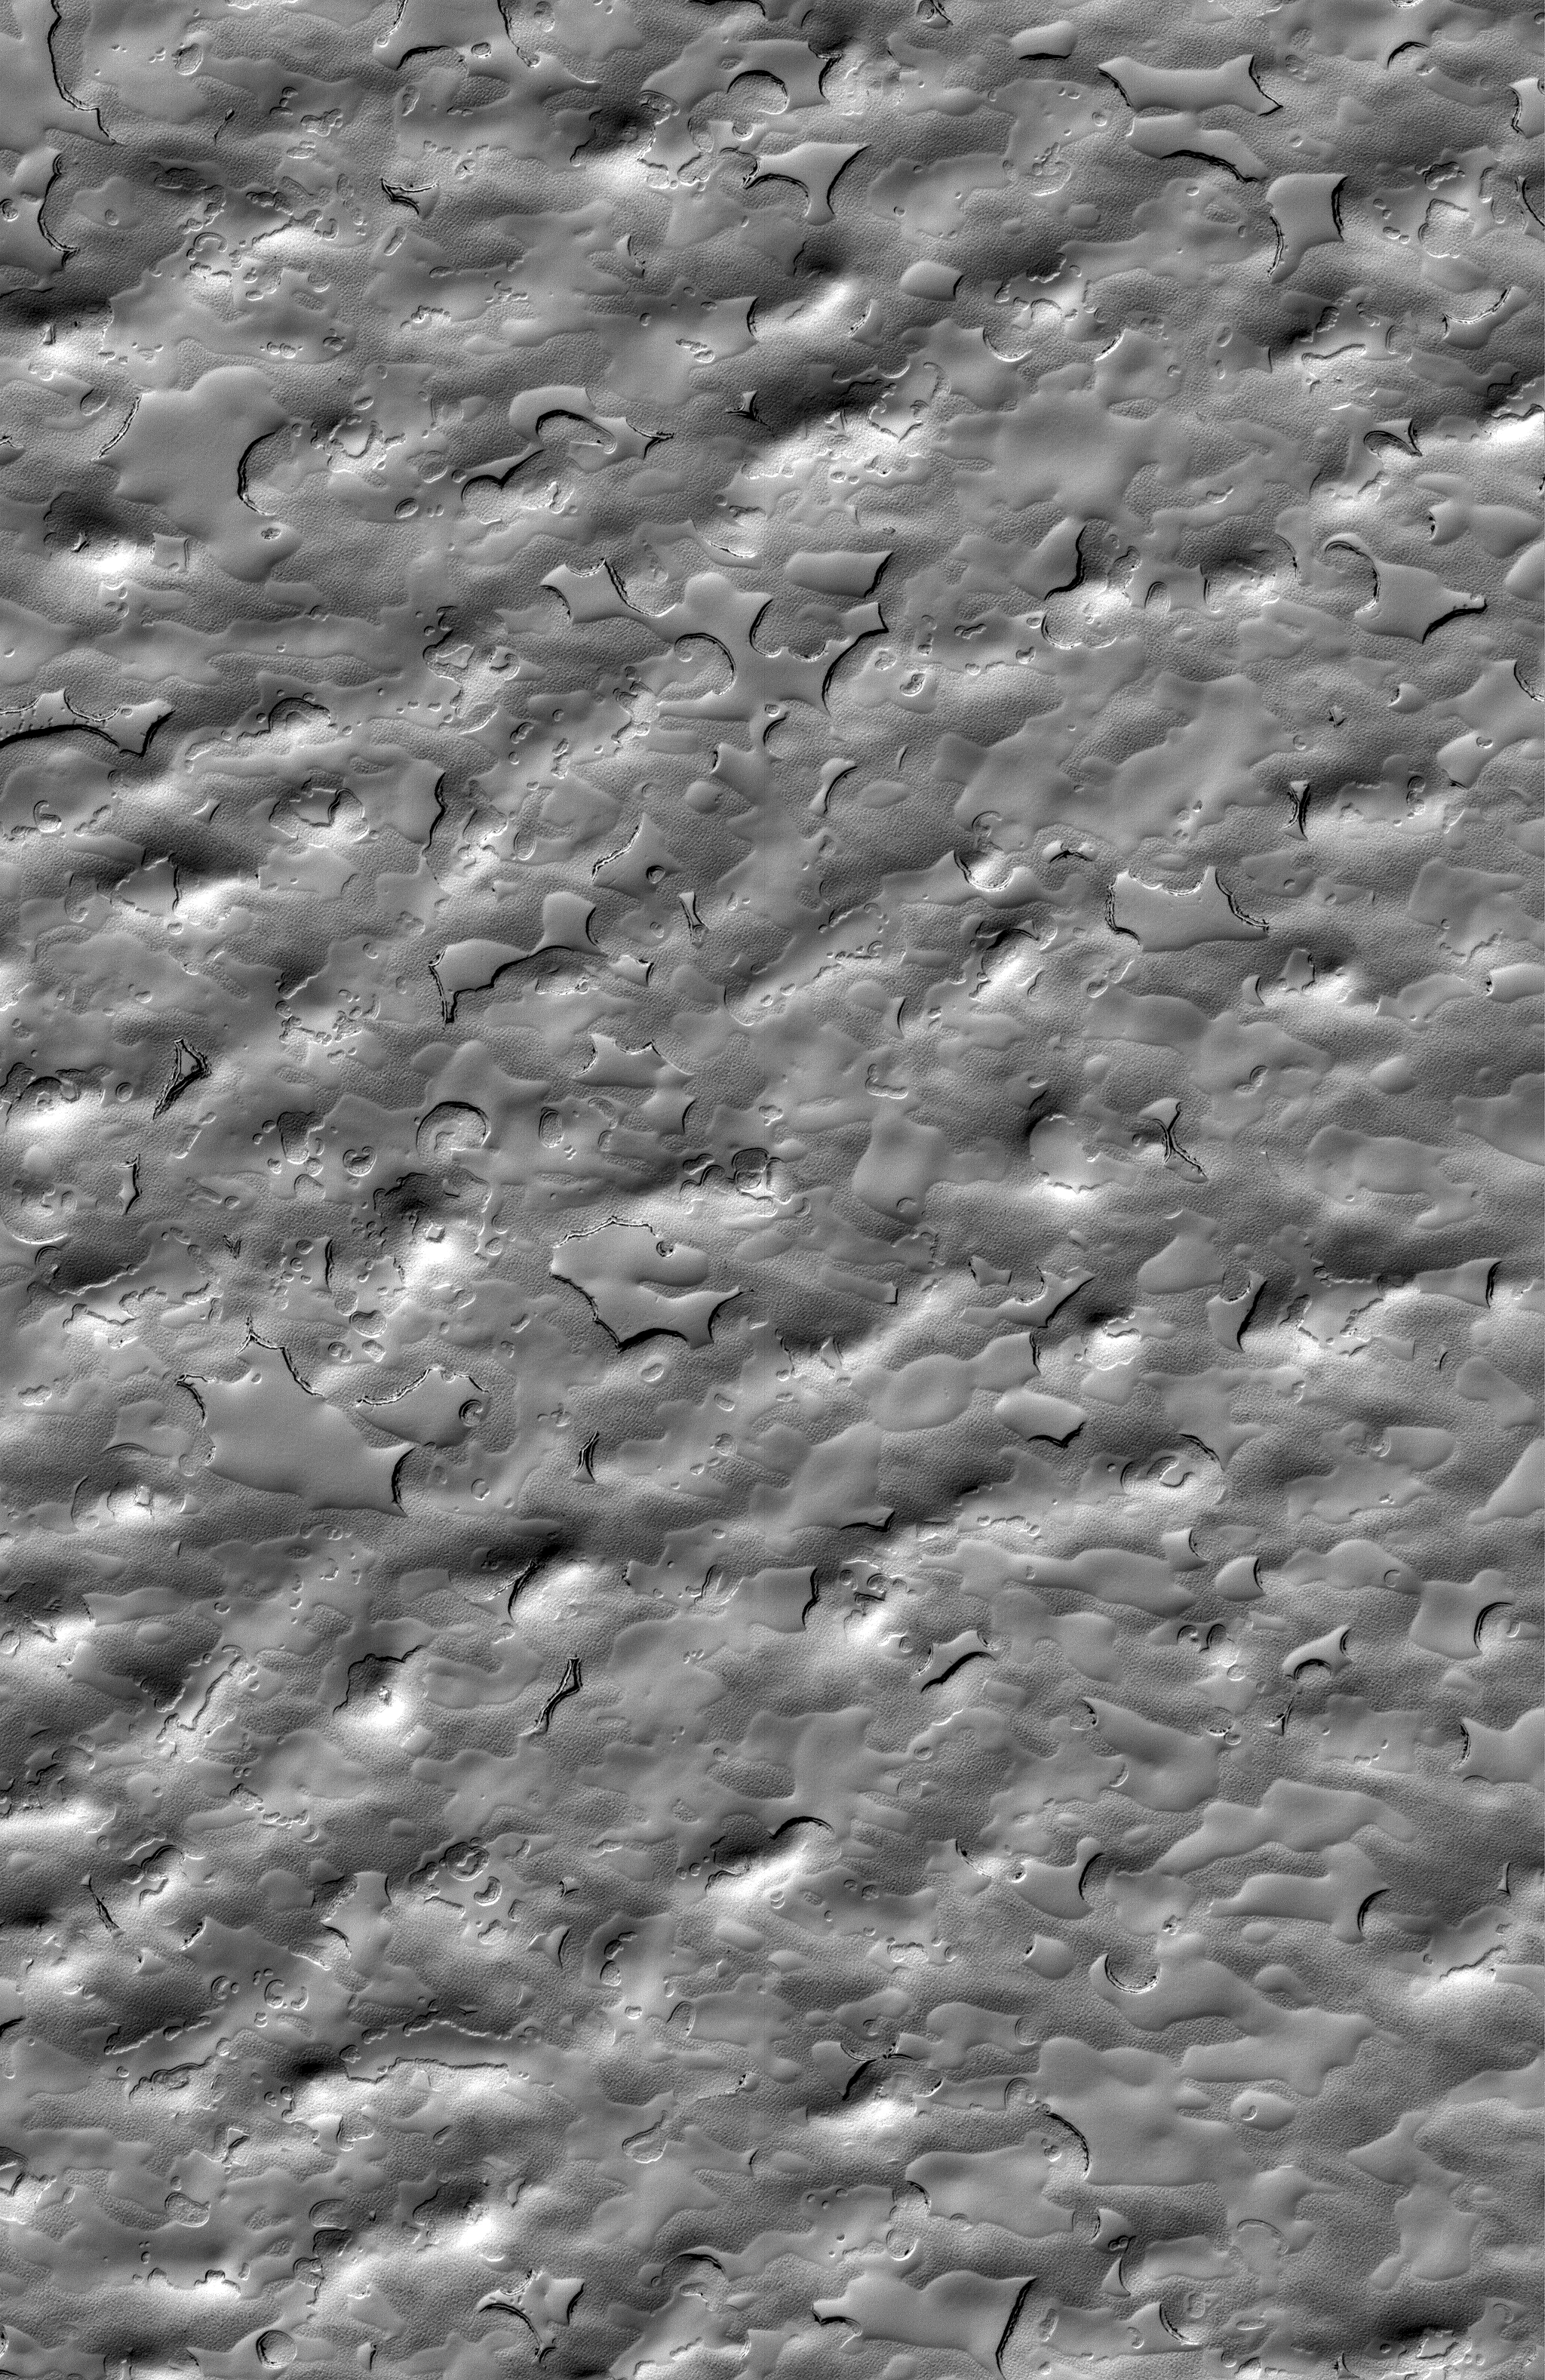

South Polar Cap

8 December 2005
This Mars Global Surveyor (MGS) Mars Orbiter Camera (MOC) image shows landforms created by sublimation processes on the south polar residual cap of Mars. The bulk of the ice in the south polar residual cap is frozen carbon dioxide.

Location near: 86.6°S, 342.2°W
Image width: width: ~3 km (~1.9 mi)
Illumination from: upper left
Season: Southern Summer

Credit: NASA/JPL/Malin Space Science Systems